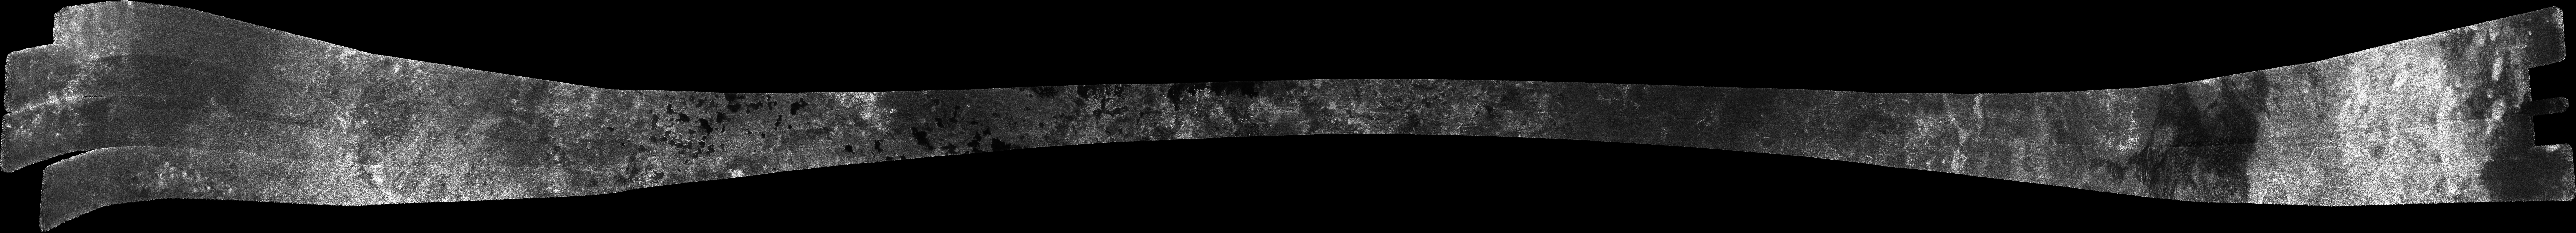

Titan Radar Swath (T-19 Flyby – Oct. 9, 2006)

This image was obtained by NASA’s Cassini radar instrument during a flyby on Oct. 9, 2006. North Polar Pass (Northern Lakes Region, Aaru).

The radar antenna was pointing toward Titan at an altitude of 980 kilometers 609 miles) during the closest approach.

The Cassini-Huygens mission is a cooperative project of NASA, the European Space Agency and the Italian Space Agency. The Jet Propulsion Laboratory, a division of the California Institute of Technology in Pasadena, manages the mission for NASA’s Science Mission Directorate. The Cassini orbiter was designed, developed and assembled at JPL. The radar instrument was built by JPL and the Italian Space Agency, working with team members from the United States and several European countries.

Credit: NASA/JPL-Caltech/ASI